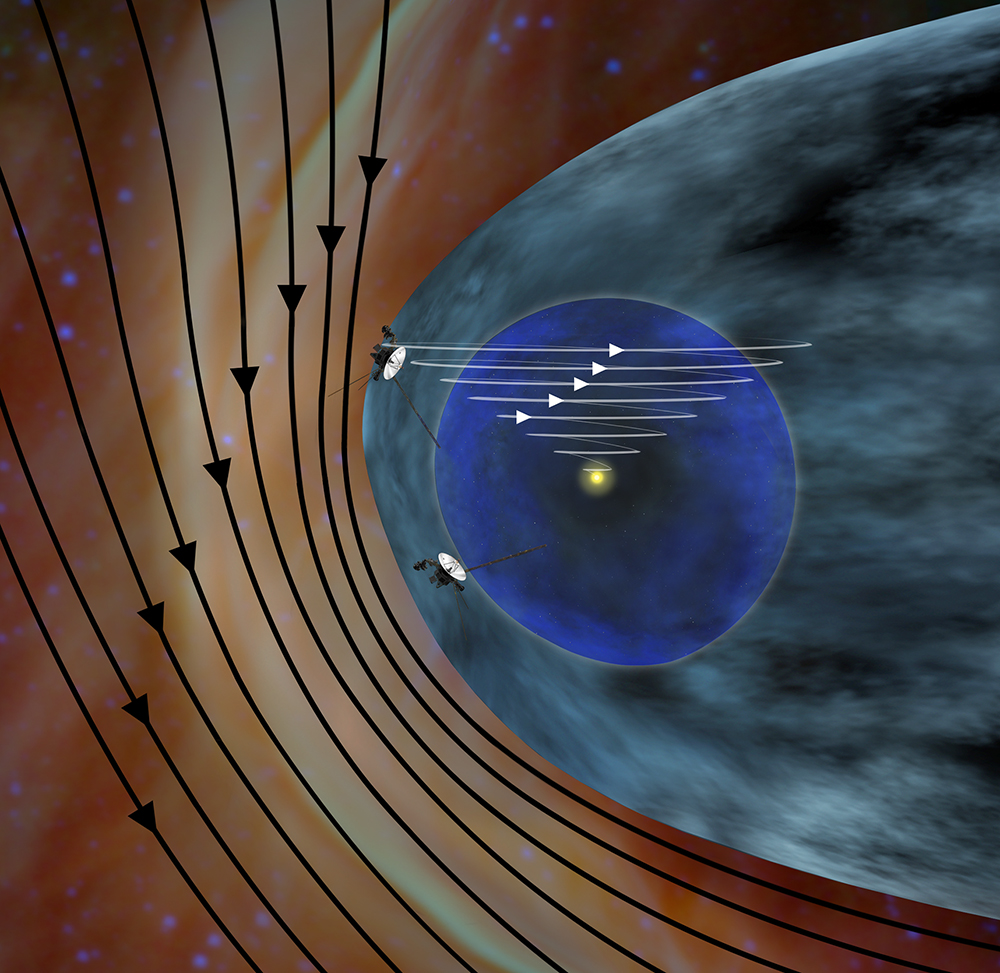

Solar and Interstellar Magnetic Fields (Artist’s Concept)

This artist’s concept shows the different expected directions of the magnetic fields in interstellar space (black lines) and the magnetic field emanating from our sun (white lines). NASA’s Voyager 1 spacecraft is traveling northward out of the heliosphere, which is the bubble of charged particles the sun blows around itself. Voyager 2 is traveling southward out of the heliosphere.

Magnetic field lines spiral out from the sun as it rotates. The direction of the magnetic fields lines is believed to be a key indicator of arriving in interstellar space because scientists expect they hit our heliosphere at an angle. Interstellar space is dominated by the explosions of stars millions of years ago, so scientists don’t expect the magnetic field lines there will be similar to our sun’s. Where Voyager 1 is now, at the edge of our heliosphere, the lines basically run east-to-west, or perpendicular to the spacecraft’s direction of travel.

The magnetic field lines pile up in the southern part of our heliosphere, as indicated by the compression of the black lines. They exert more pressure on that part of our heliosphere, giving the heliosphere’s nose an uneven shape.

The Voyager spacecraft were built and continue to be operated by NASA’s Jet Propulsion Laboratory, in Pasadena, Calif. Caltech manages JPL for NASA. The Voyager missions are a part of NASA’s Heliophysics System Observatory, sponsored by the Heliophysics Division of the Science Mission Directorate at NASA Headquarters in Washington.

Credit: NASA/JPL-Caltech